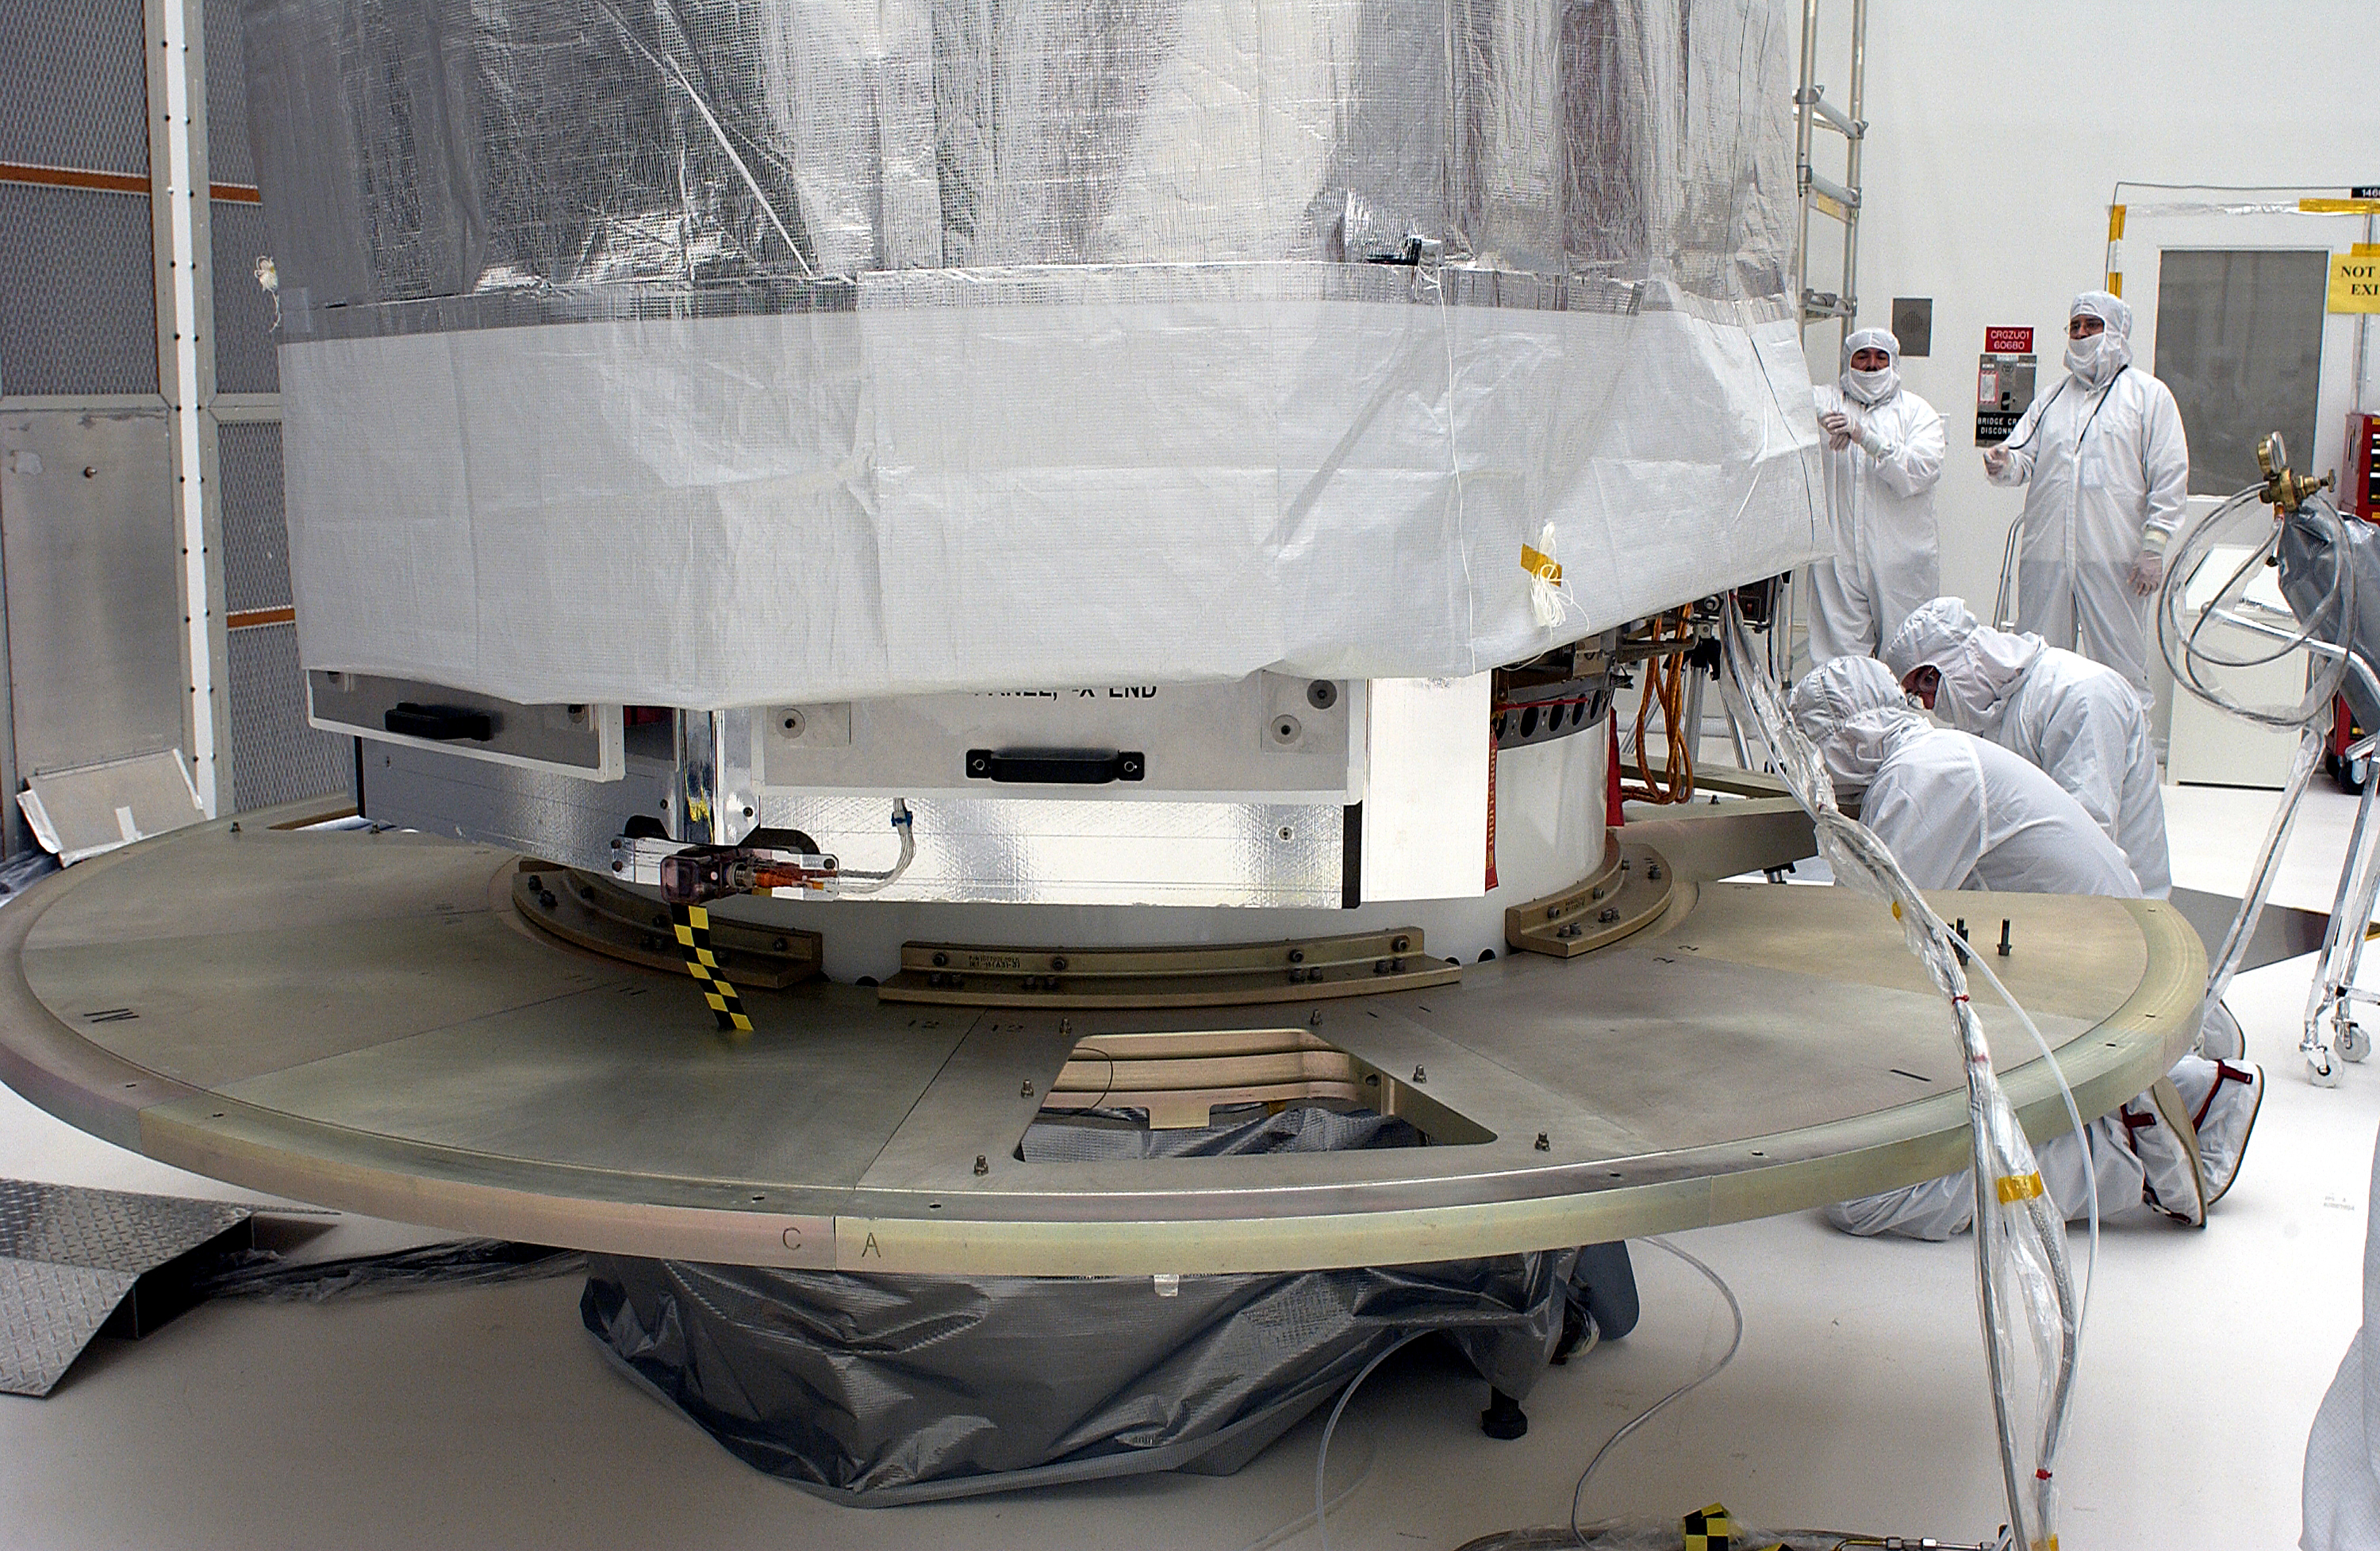

Spitzer in the Clean Room

The Spitzer Space Telescope in the Clean Room at Cape Canaveral, Florida.

Credit: NASA/KSC